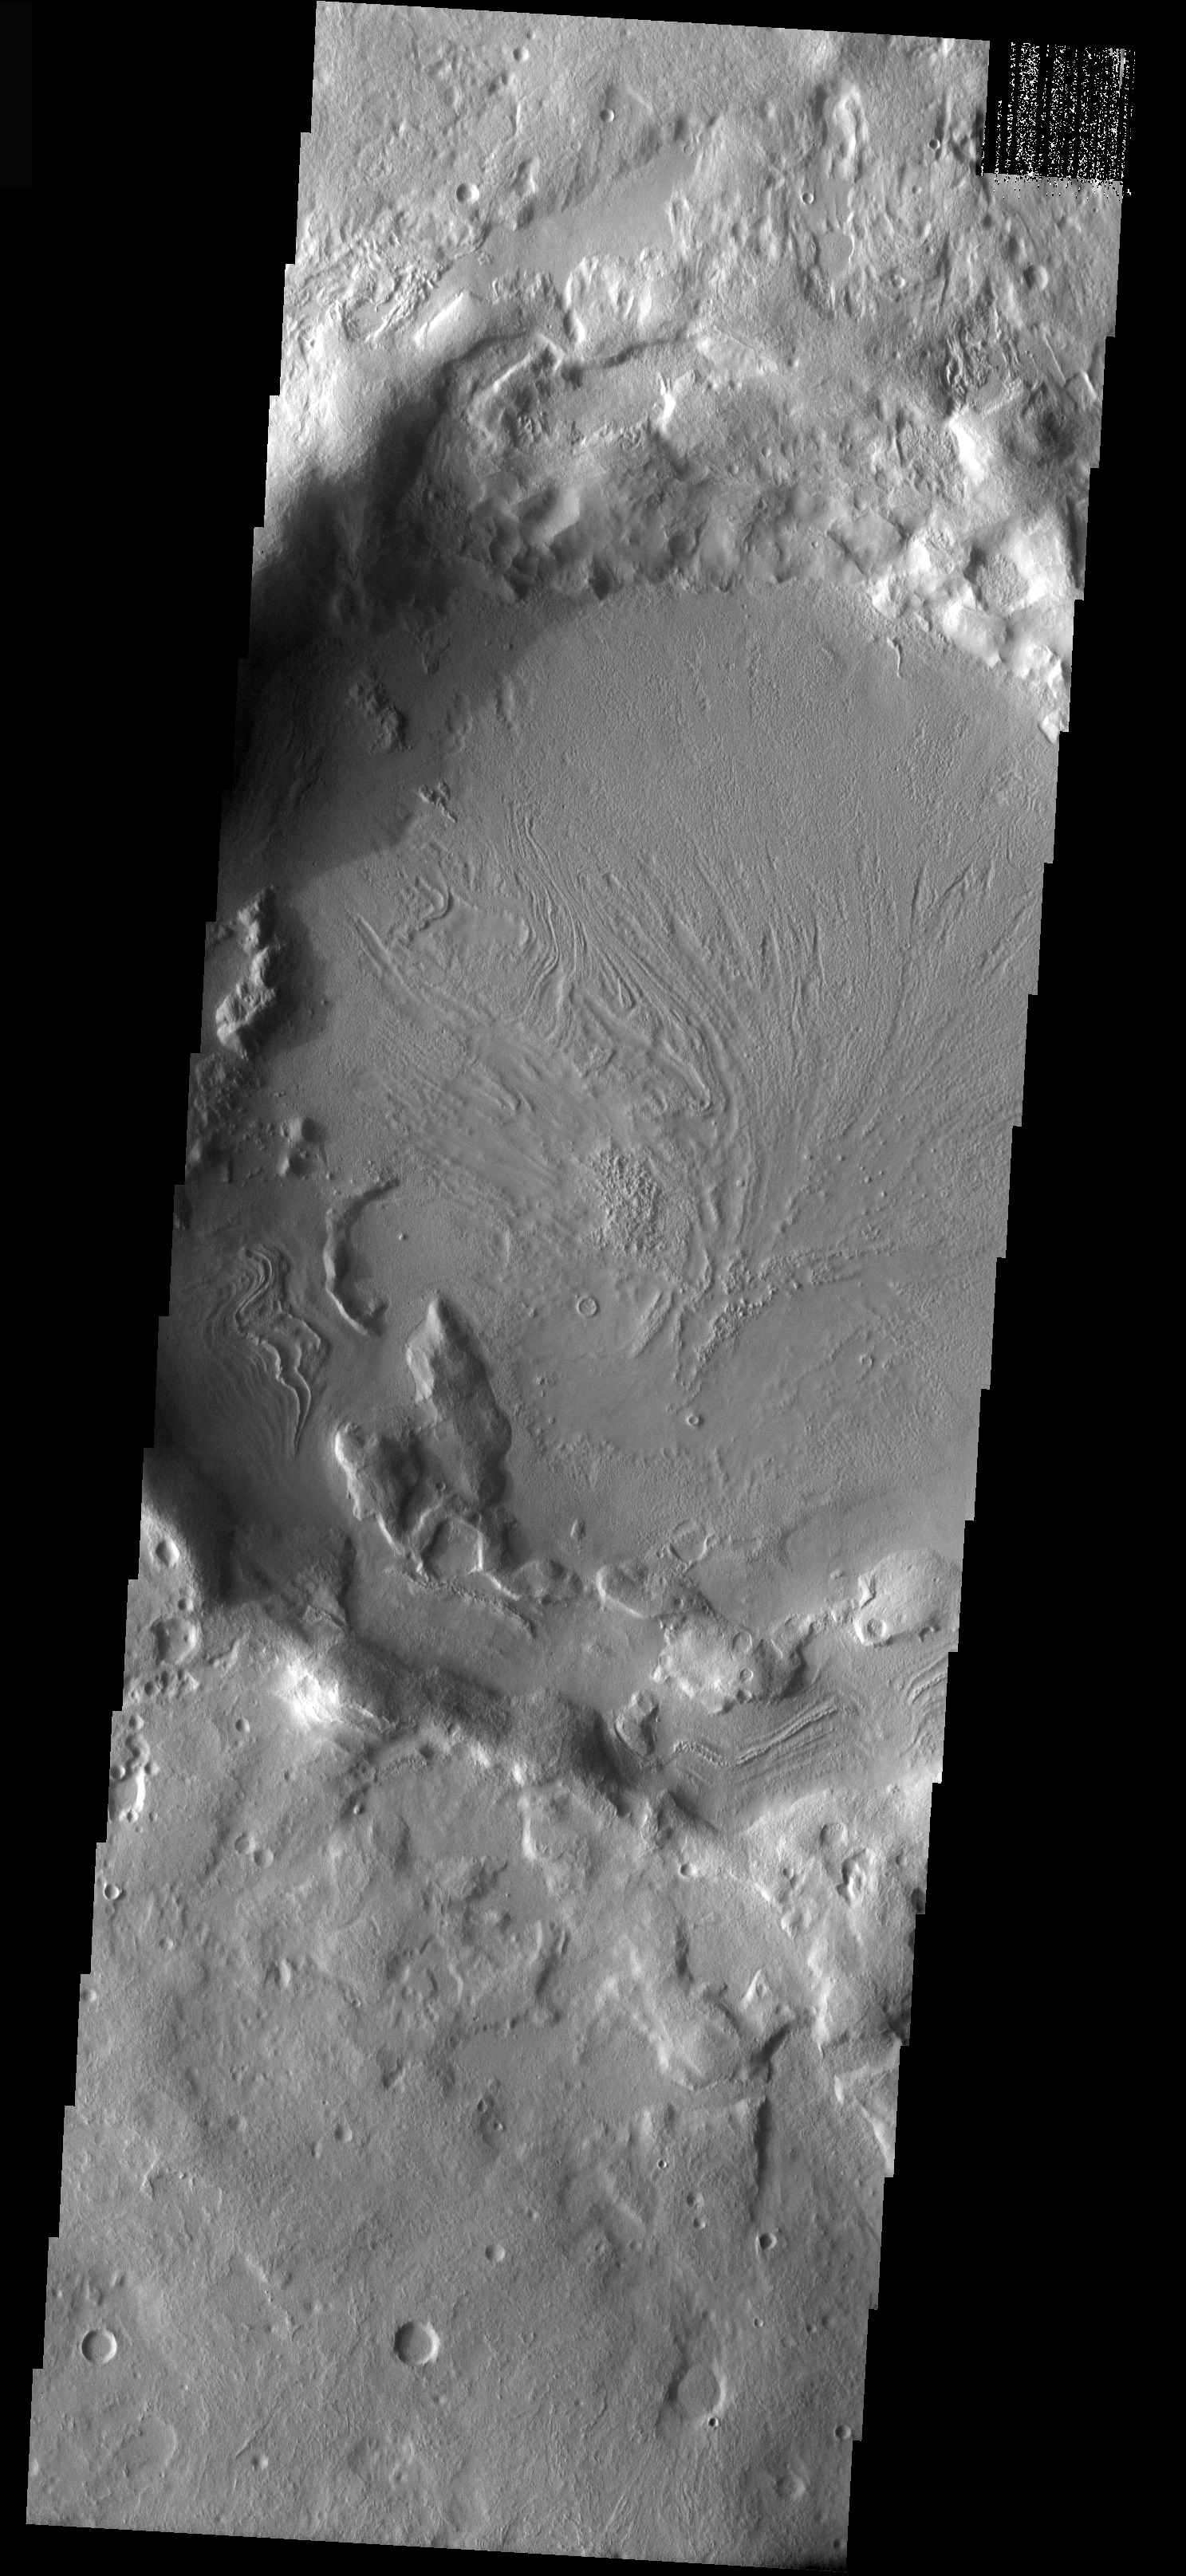

Infilled Crater

As with yesterday’s crater, this crater has been infilled by a material that likely contains volatiles. The linear to swirled surface marking indicate the fill flowed as it was filling the crater interior. The volatile could be ice, in which case the flow features are related to glacial action. Or the volatile could have been water, and the infilling material was mud.

Image information: VIS instrument. Latitude 36, Longitude 46.1 East (313.9 West). 18 meter/pixel resolution.

Note: this THEMIS visual image has not been radiometrically nor geometrically calibrated for this preliminary release. An empirical correction has been performed to remove instrumental effects. A linear shift has been applied in the cross-track and down-track direction to approximate spacecraft and planetary motion. Fully calibrated and geometrically projected images will be released through the Planetary Data System in accordance with Project policies at a later time.

NASA’s Jet Propulsion Laboratory manages the 2001 Mars Odyssey mission for NASA’s Office of Space Science, Washington, D.C. The Thermal Emission Imaging System (THEMIS) was developed by Arizona State University, Tempe, in collaboration with Raytheon Santa Barbara Remote Sensing. The THEMIS investigation is led by Dr. Philip Christensen at Arizona State University. Lockheed Martin Astronautics, Denver, is the prime contractor for the Odyssey project, and developed and built the orbiter. Mission operations are conducted jointly from Lockheed Martin and from JPL, a division of the California Institute of Technology in Pasadena.

Credit: NASA/JPL/Arizona State University